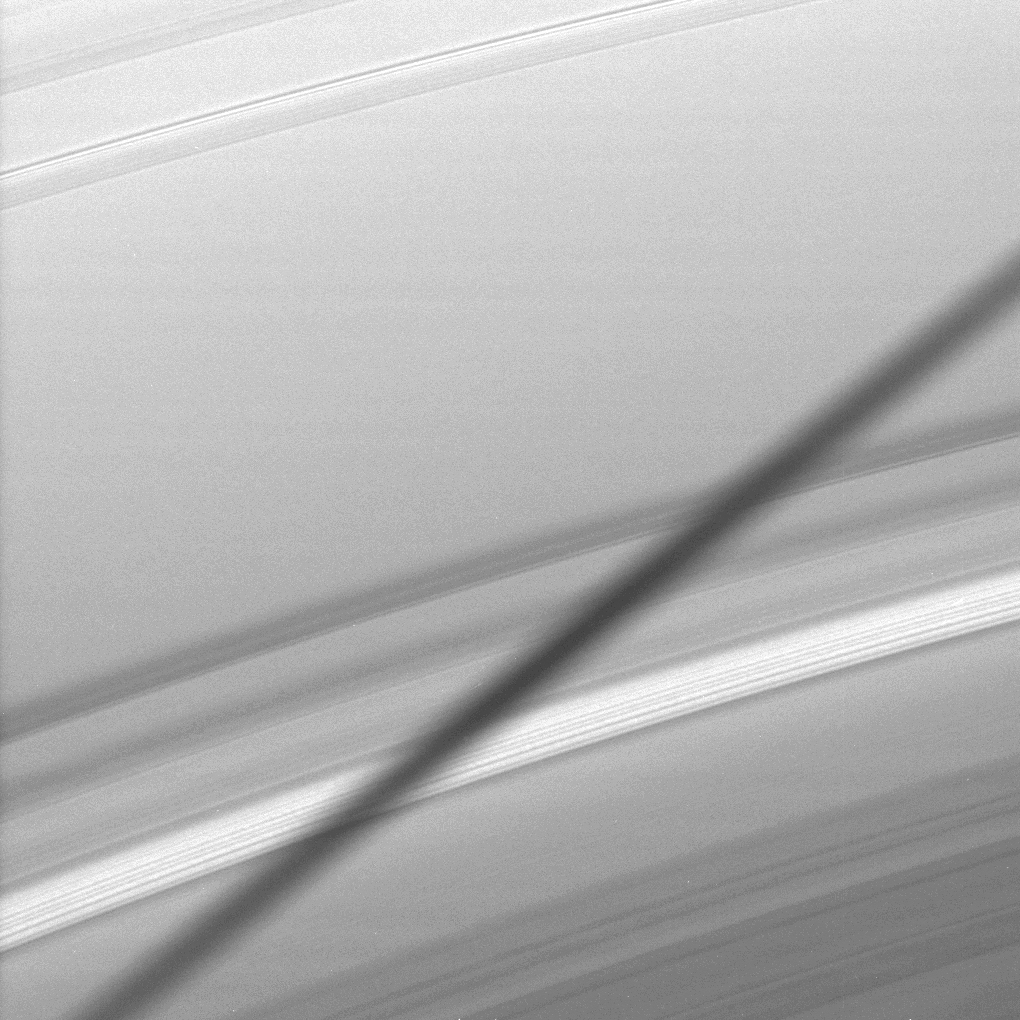

Zooming in on a Shadow

The Cassini spacecraft snags a close-up view of the shadow cast onto Saturn’s A ring by the moon Epimetheus as the planet approached its August 2009 equinox.

Epimetheus (113 kilometers, or 70 miles across) is not pictured here. See PIA11651 for an earlier, wide-angle-camera view which showed a short shadow from Epimetheus.

The novel illumination geometry that accompanies equinox lowers the sun’s angle to the ringplane, significantly darkens the rings, and causes out-of plane structures to look anomalously bright and cast shadows across the rings. These scenes are possible only during the few months before and after Saturn’s equinox, which occurs only once in about 15 Earth years. Before and after equinox, Cassini’s cameras have spotted not only the predictable shadows of some of Saturn’s moons (see PIA11657), but also the shadows of newly revealed vertical structures in the rings themselves (see PIA11665).

This view looks toward the northern, unilluminated side of the rings from about 19 degrees above the ringplane.

The image was taken in visible light with the Cassini spacecraft narrow angle camera on July 11, 2009. The view was obtained at a distance of approximately 447,000 kilometers (278,000 miles) from Saturn. Image scale is 2 kilometers (1 mile) per pixel.

The Cassini-Huygens mission is a cooperative project of NASA, the European Space Agency and the Italian Space Agency. The Jet Propulsion Laboratory, a division of the California Institute of Technology in Pasadena, manages the mission for NASA’s Science Mission Directorate, Washington, D.C. The Cassini orbiter and its two onboard cameras were designed, developed and assembled at JPL. The imaging operations center is based at the Space Science Institute in Boulder, Colo.

Credit: NASA/JPL/Space Science Institute